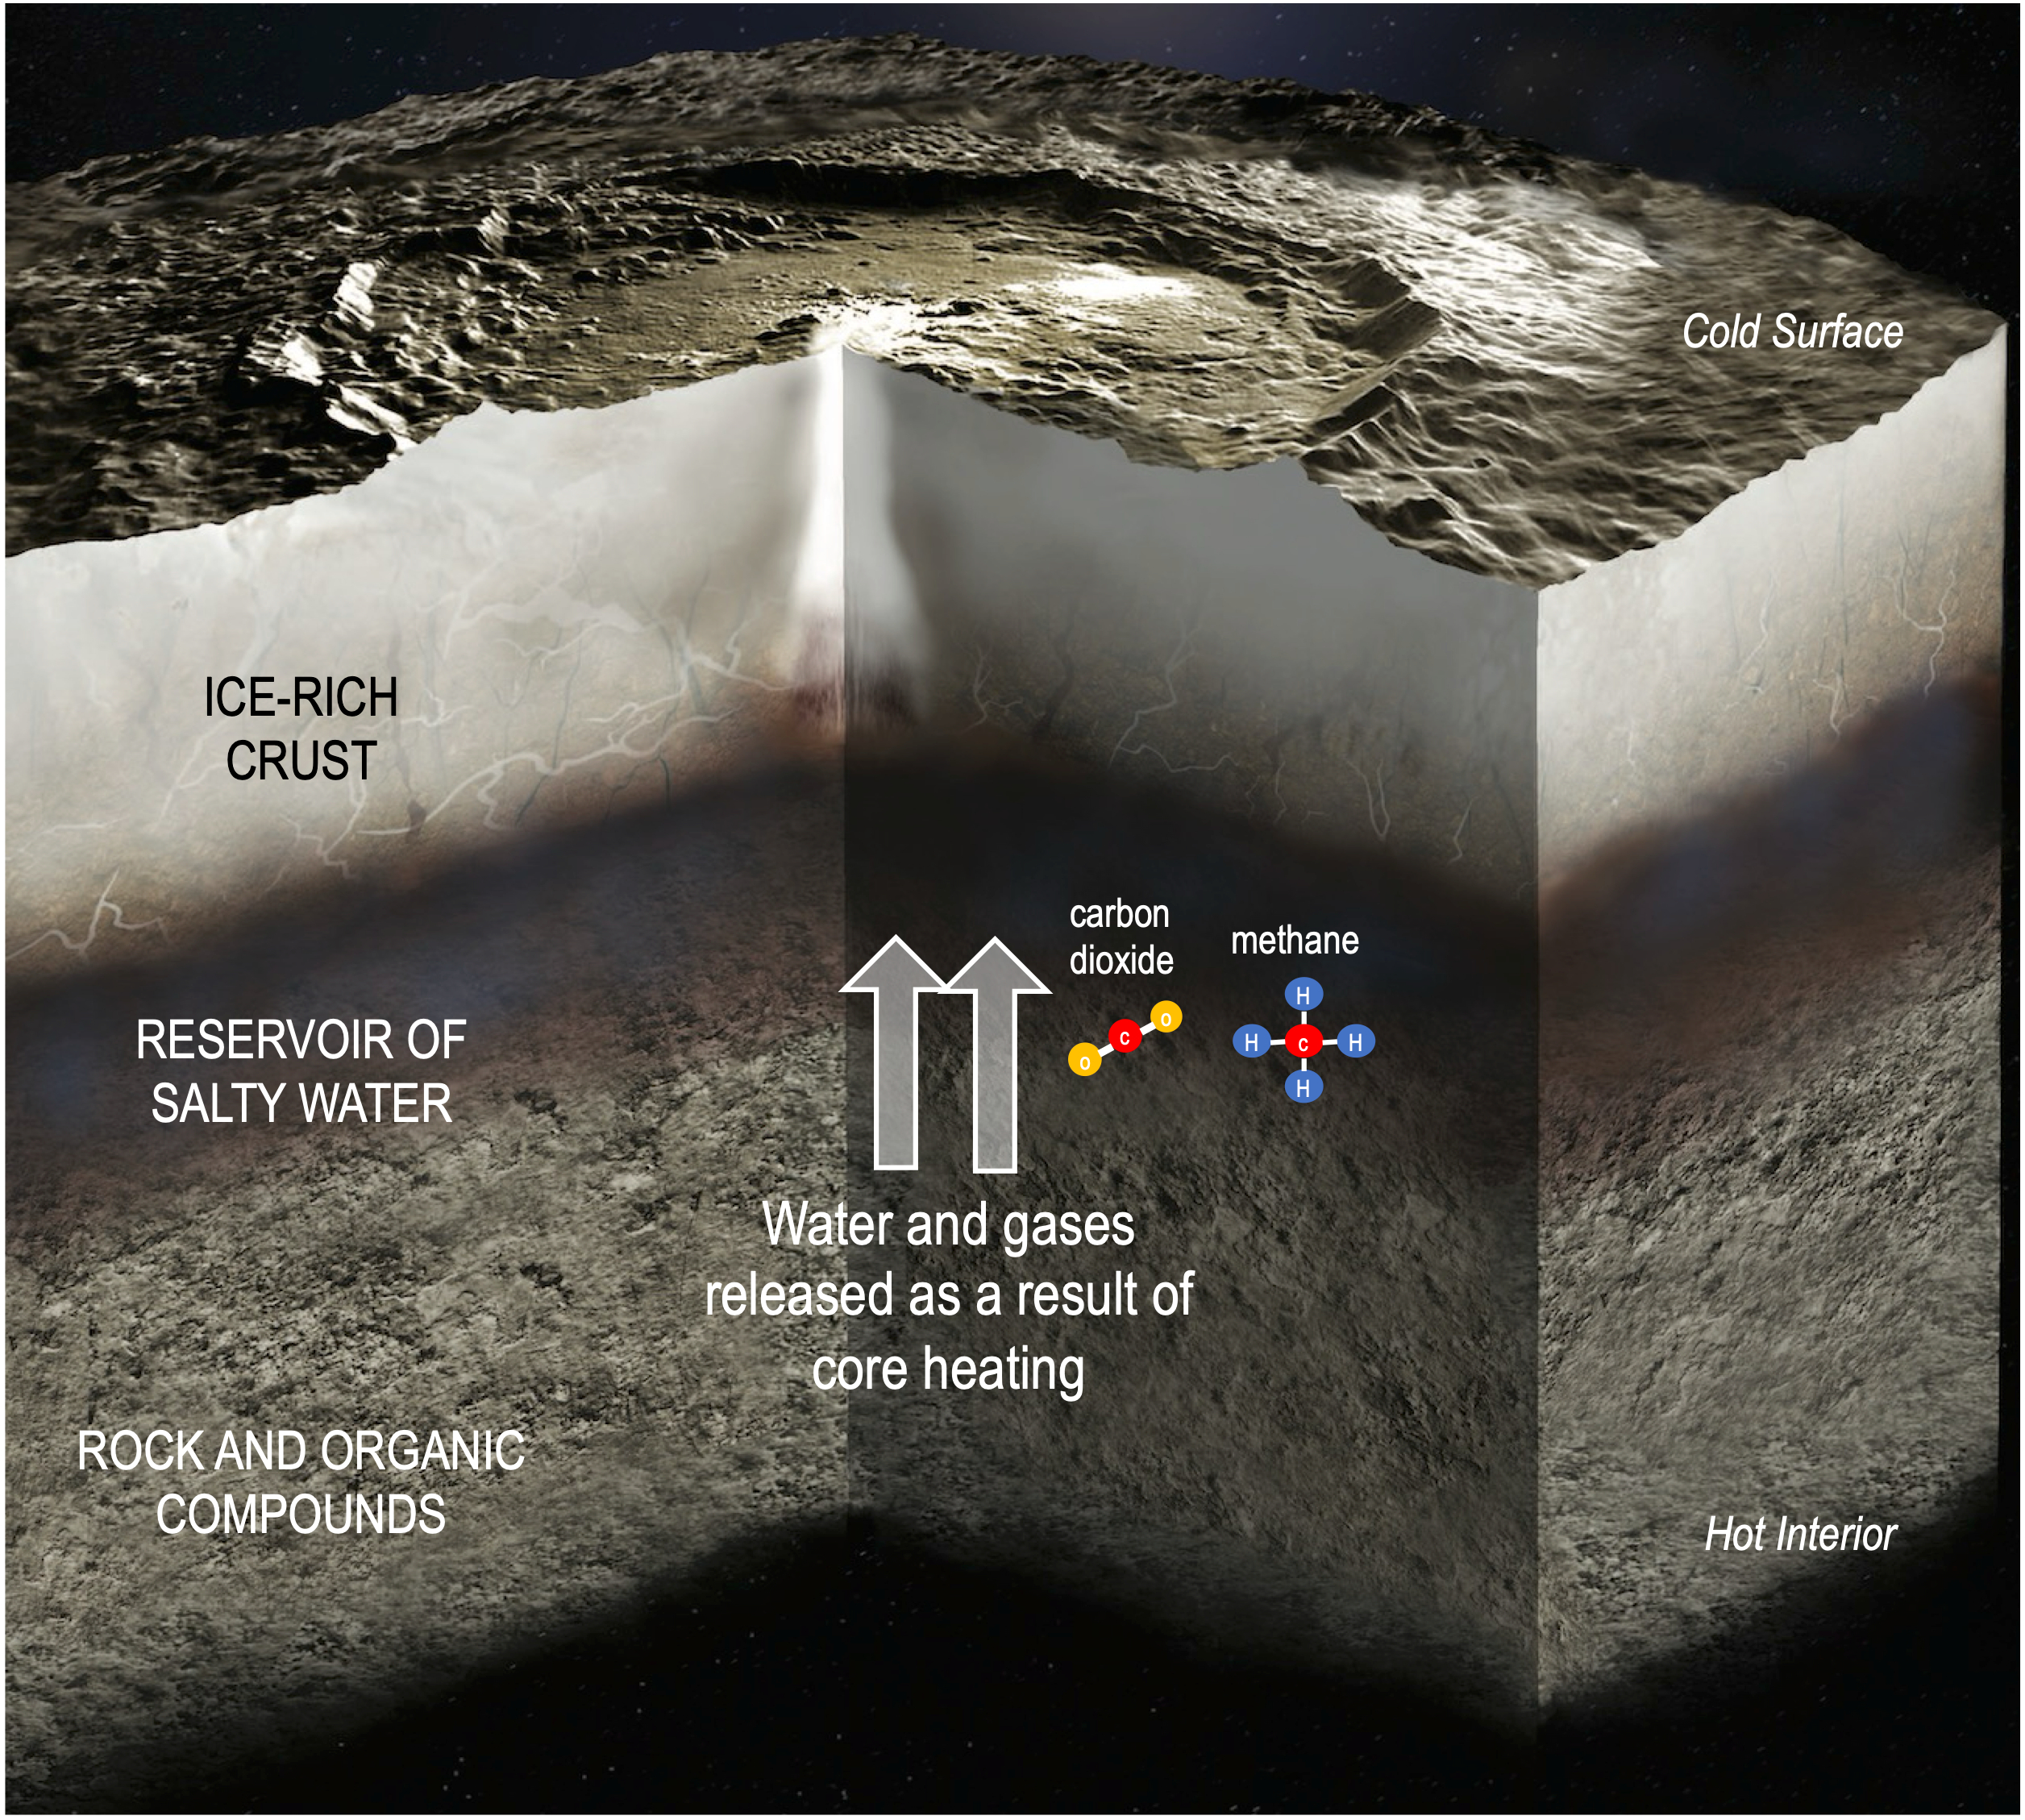

Fluid Flow in Ceres Due to Core Heating

This illustration depicts the interior of dwarf planet Ceres, including the transfer of water and gases from the rocky core to a reservoir of salty water as a consequence of internal heating. A couple examples of molecules carrying chemical energy – carbon dioxide and methane – are included in the illustration. Research published in Science Advances on Aug. 20, 2025, relies on data from NASA’s Dawn mission to find that chemical energy inside Ceres may have lasted long enough to fuel microbial metabolisms. Although there is no evidence that microorganisms ever existed on Ceres, the finding supports theories that this intriguing dwarf planet, which is the largest body in the main asteroid belt between Mars and Jupiter, may have once had conditions suitable to support single-celled lifeforms.

A division of Caltech in Pasadena, NASA’s Jet Propulsion Laboratory managed Dawn’s mission for NASA’s Science Mission Directorate in Washington. Dawn was a project of the directorate’s Discovery Program, managed by NASA’s Marshall Space Flight Center in Huntsville, Alabama. JPL was responsible for overall Dawn mission science. Northrop Grumman in Dulles, Virginia, designed and built the spacecraft. The German Aerospace Center, Max Planck Institute for Solar System Research, Italian Space Agency and Italian National Astrophysical Institute were international partners on the mission team.

Credit: NASA/JPL-Caltech